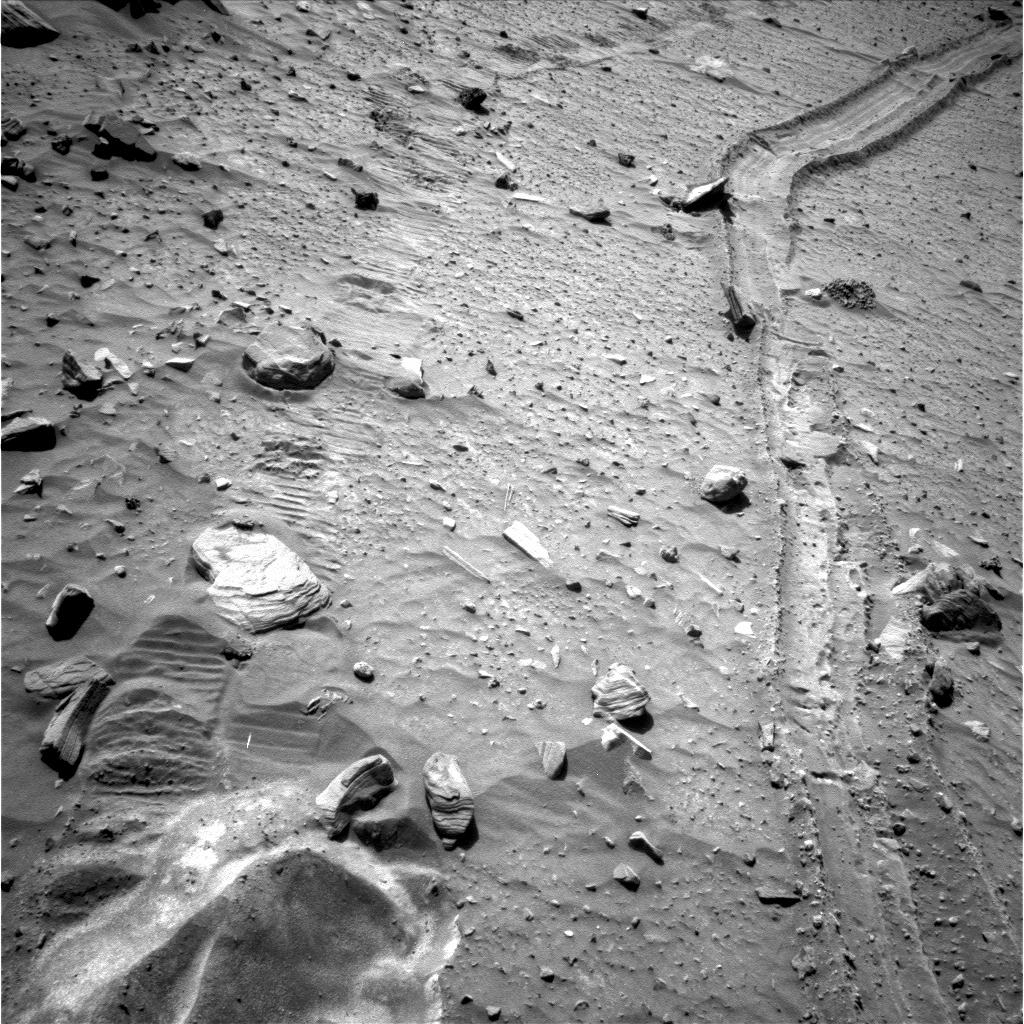

Tracks in, Path out?

This view from the navigation camera near the top of the mast on NASA’s Mars Exploration Rover Spirit shows the tracks left by the rover as it drove southward and backward, dragging its inoperable right-front wheel, to the location where the rover broke through a crust in April 2009 and became embedded in soft sand.

The rover team’s chosen strategy for beginning the attempt to extricate Spirit from the sand trap is to follow these tracks out, heading north. Spirit took this image during the 2,092nd Martian day, or sol, of the rover’s mission on Mars (Nov. 21, 2009). Spirit performed the third planned drive of the extrication attempt on that sol.

For scale, the distance between the right and left wheel tracks is about 1 meter (3 feet).

The rover team began commanding extrication drives in November after months of Earthbound testing and analysis to develop a strategy for attempting to drive Spirit out of this soft-soil site, called “Troy.” The extrication drives are expected to make slow, if any, progress in coming weeks, and the probability of success in escaping from Troy is uncertain.

Credit: NASA/JPL-Caltech